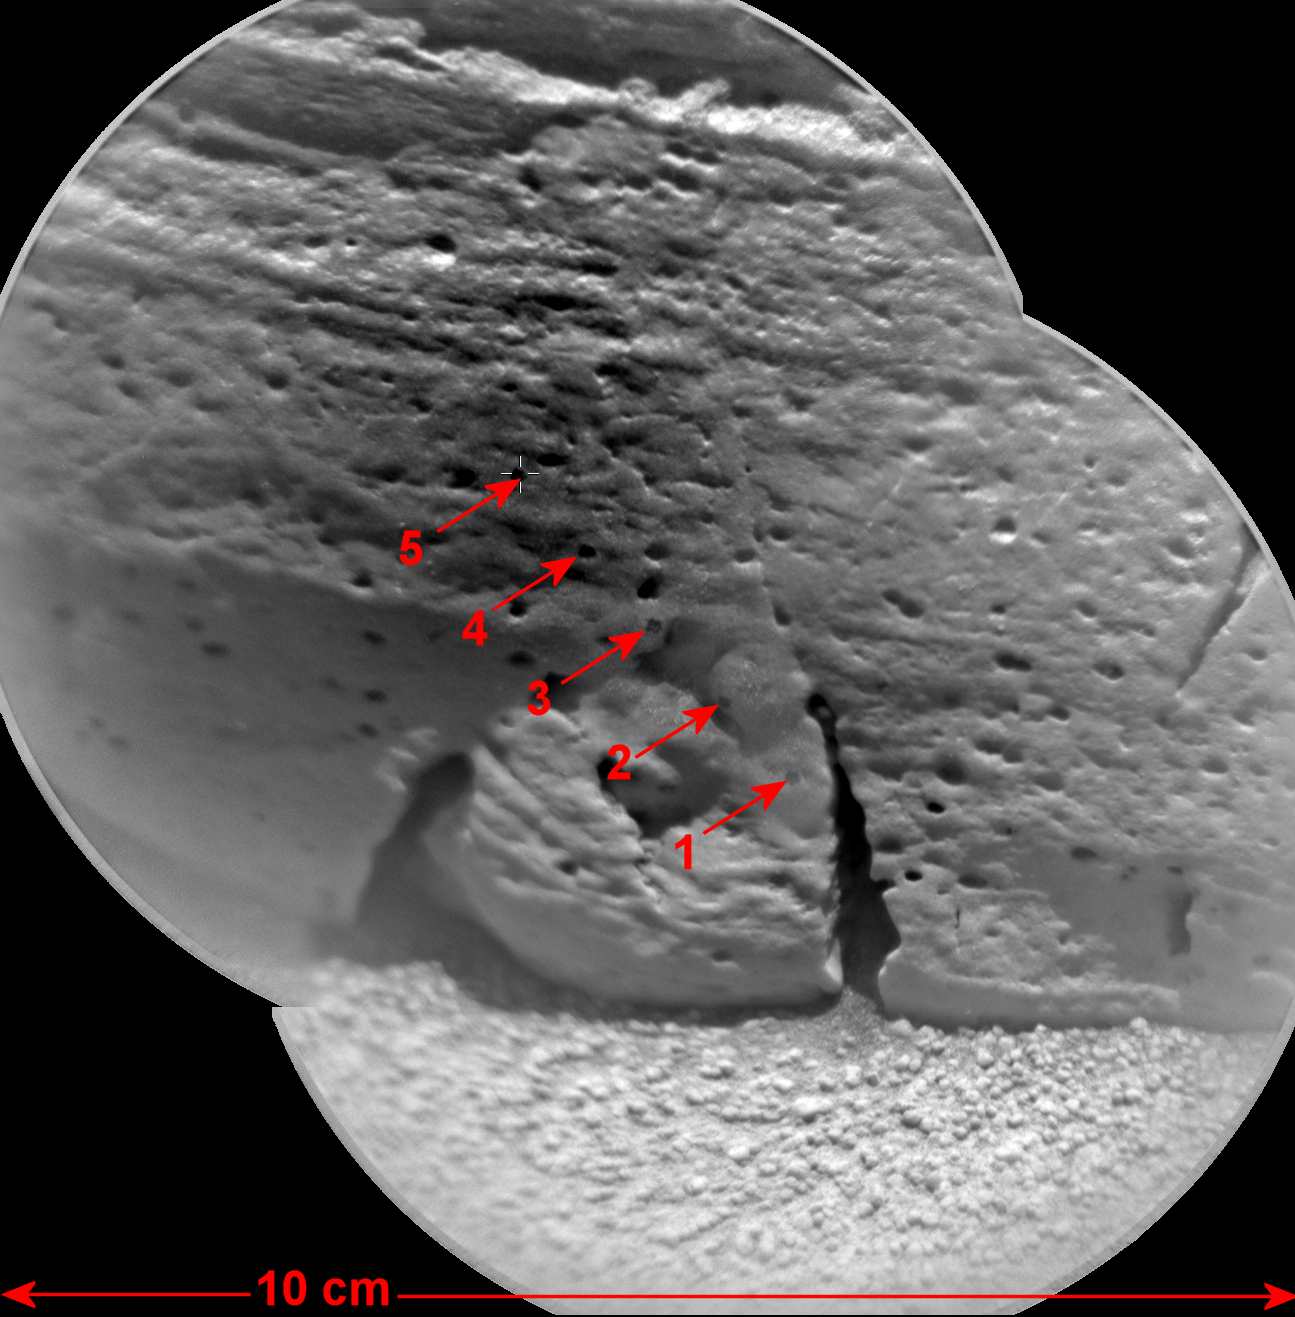

Mars Rock ‘Rocknest 3’ Imaged by Curiosity’s ChemCam

This view of a rock called “Rocknest 3” combines two images taken by the Chemistry and Camera (ChemCam) instrument on the NASA Mars rover Curiosity and indicates five spots where ChemCam had hit the rock with laser pulses to check its composition. It covers an area 3.9 inches (10 centimeters) across.

ChemCam’s remote micro-imager camera acquired the component images during the 57th Martian day, or sol, of Curiosity’s work on Mars (Oct. 3, 2012), from a distance of 12 feet (3.7 meters). The images were downlinked to Earth using the European Space Agency’s Mars Express orbiter as a relay, demonstrating the relay capability of that spacecraft as a backup to the two NASA orbiters that relay almost all data from Curiosity (the Mars Odyssey orbiter and Mars Reconnaissance Orbiter).

“Rocknest” is the name of a patch of windblown dust and sand where Curiosity stopped for a month to perform its first mobile laboratory analyses on scooped samples of soil. Rocknest 3 was a conveniently close rock target, about the size of a shoebox. A color image of the rock taken with Curiosity’s Mast Camera is at PIA16452.

ChemCam made more than 30 observations of Rocknest 3, totaling more than 1,500 laser shots. The same rock was later examined with Curiosity’s arm-mounted Alpha Particle X-Ray Spectrometer instrument.

JPL, a division of the California Institute of Technology, Pasadena, manages the Mars Science Laboratory Project for NASA’s Science Mission Directorate, Washington. JPL designed and built the rover.

Credit: NASA/JPL-Caltech/LANL/CNES/IRAP/LPGN/CNRS